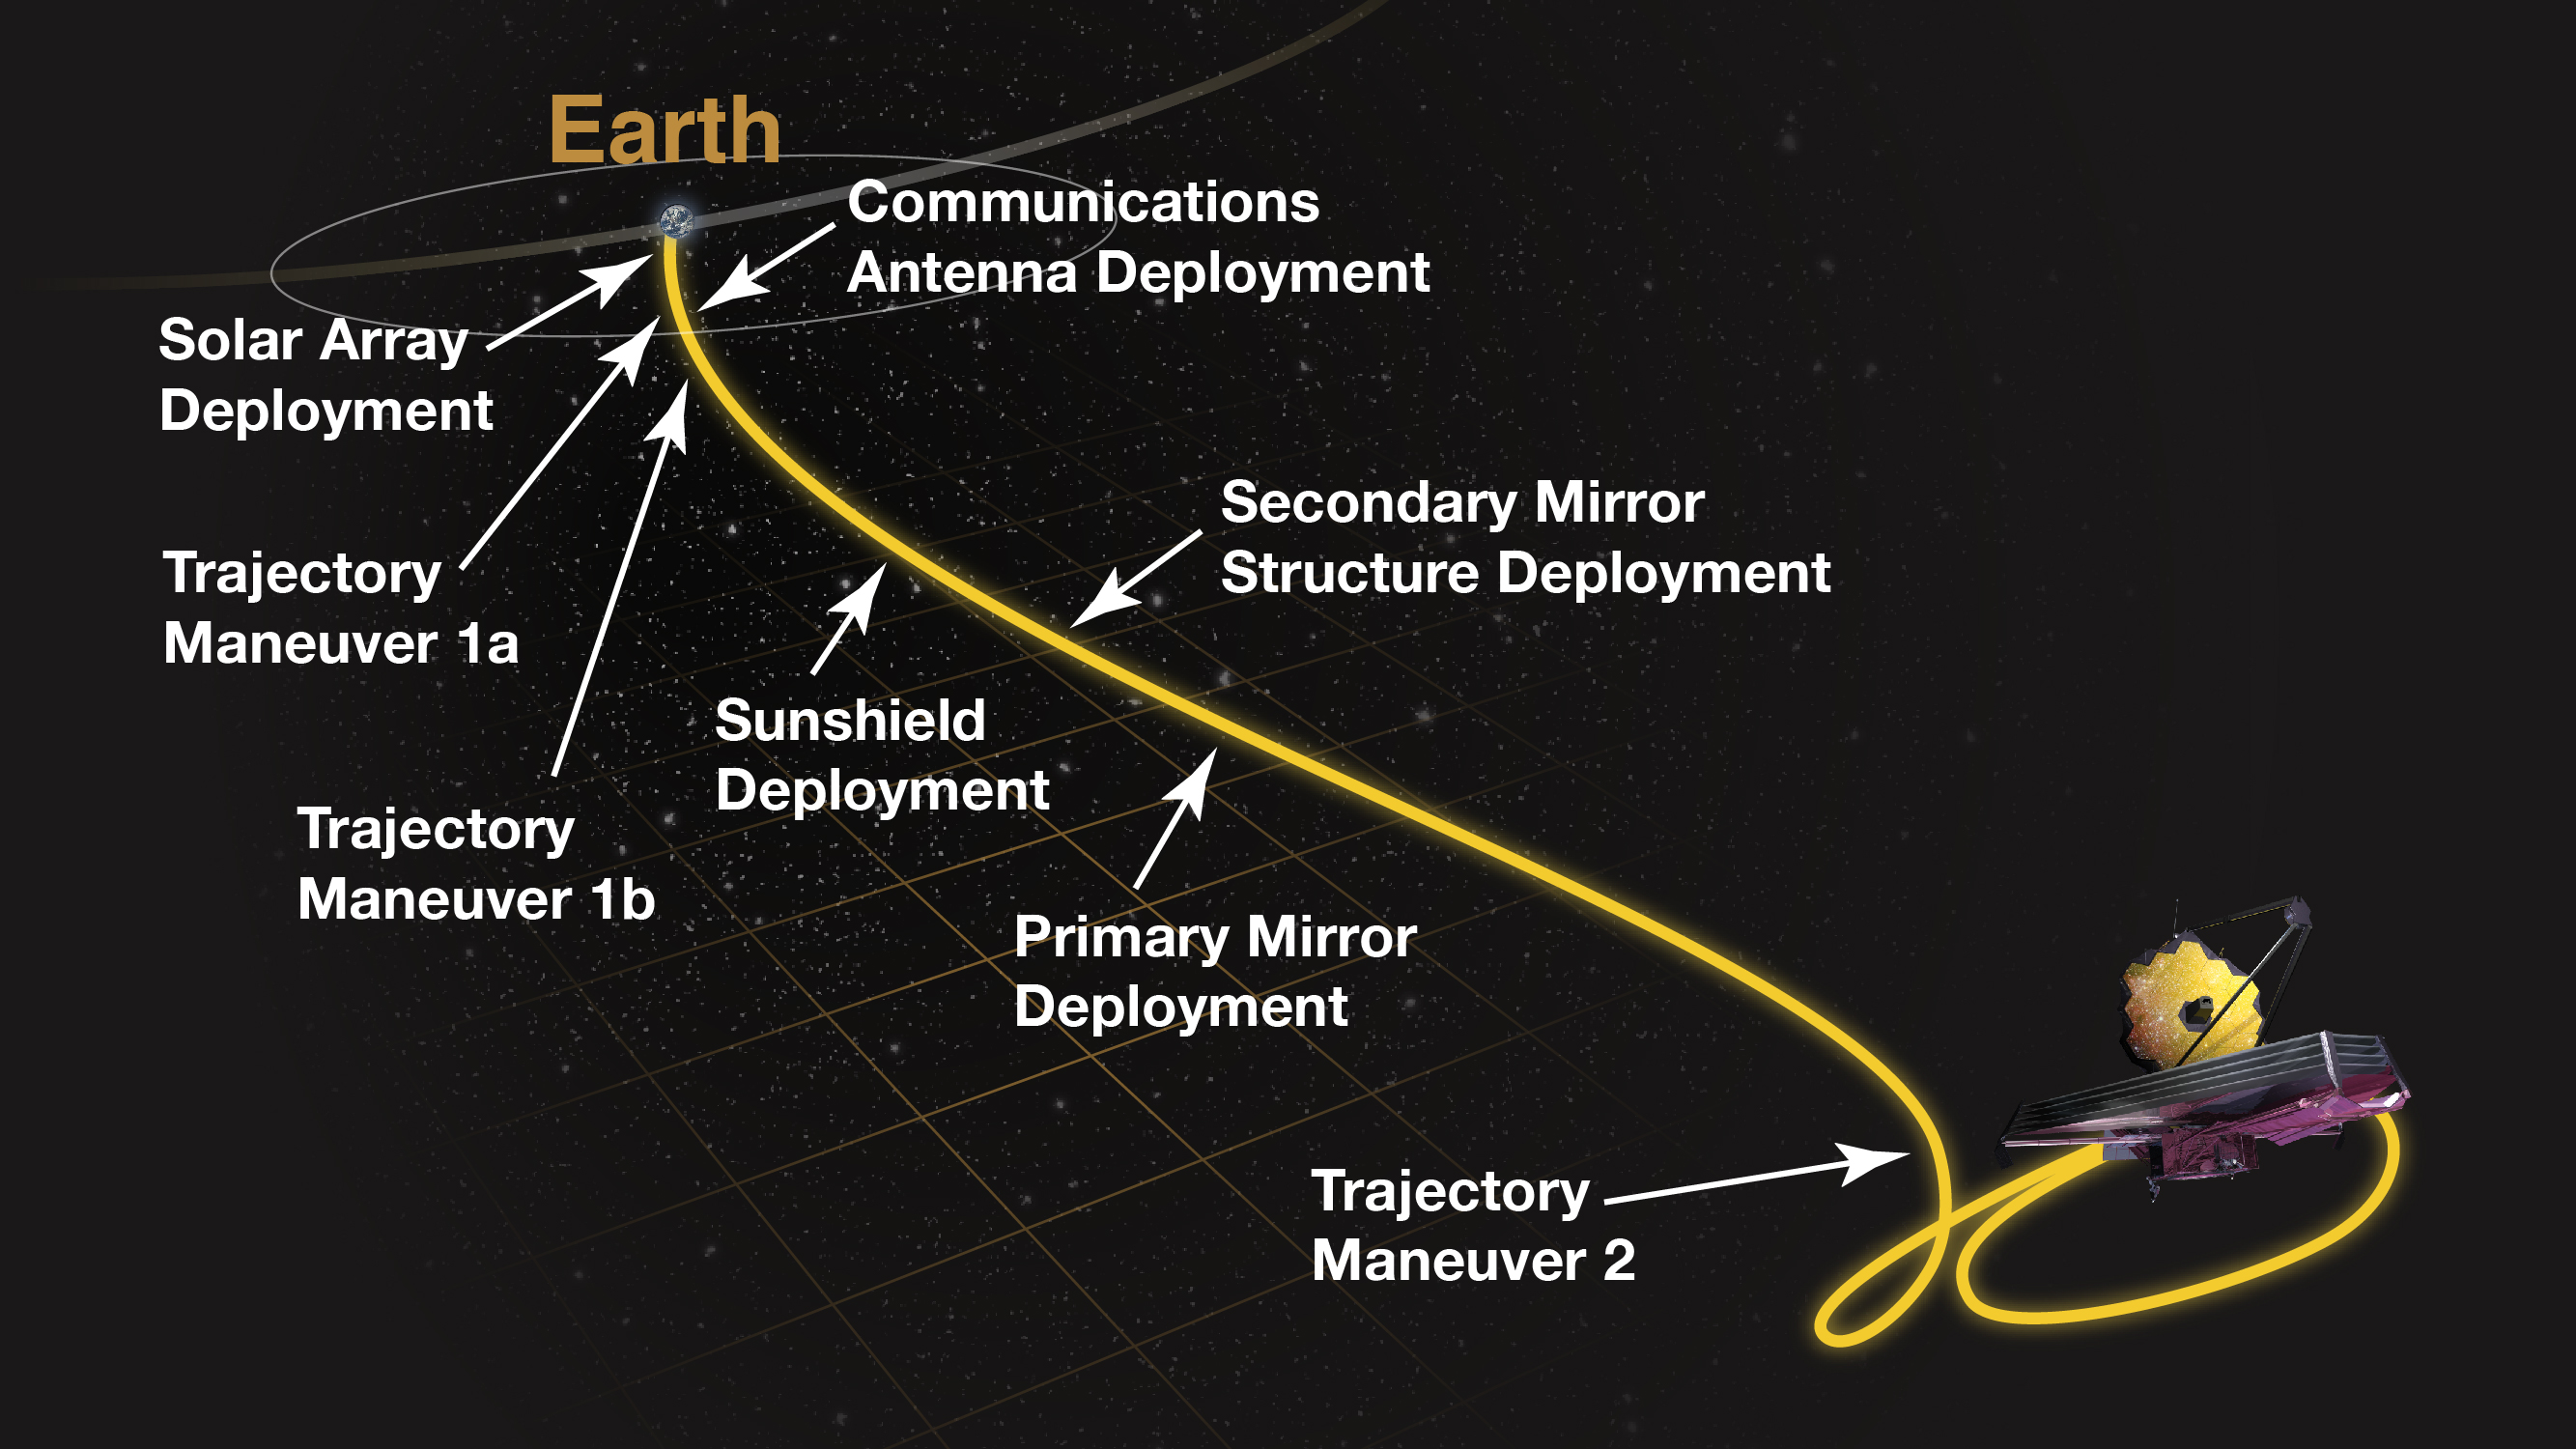

James Webb Space Telescope Post-Launch Deployment Timeline

1st Hour: Starting at liftoff, the Ariane rocket will provide thrust for a little over 8 minutes. Webb will separate from the Ariane V launch vehicle a half hour after launch and we will deploy the solar array immediately afterward. We will also release several systems that were locked for launch.

1st Day: Two hours after launch we will deploy the high gain antenna. Twelve hours after launch there will be the first trajectory correction maneuver by small rocket engines aboard Webb itself.

1st Week: The second trajectory correction maneuver will take place at 2.5 days after launch, shortly after crossing the Moon's trajectory. We will start the sequence of major deployment just after that. The first deployments are the fore and aft sunshield pallets, followed by the release of remaining sub-system launch locks. The next deployment is the telescope in which the telescope and the spacecraft bus move apart from each other by about 2 meters (6½ feet) when the deployable tower assembly extends. The full sunshield deployment with unfolding and tensioning of the membranes can then be initiated. At 6 days we deploy the secondary mirror, followed by the side wings of the primary mirror.

1st Month: As the telescope cools down in the shade of the deployed sunshield, we will turn on the warm electronics and initialize the flight software. At the end of the first month, we will do the mid-course correction that ensures that Webb will achieve its final orbit around L2. Although the telescope cools to near its operating temperature, the Integrated Science Instrument Module (ISIM) is warmed with electric heaters to prevent condensation on the instruments as residual water trapped in the materials making up the observatory escapes to the vacuum of space.

2nd Month: At 33 days after launch we will turn on and operate the Fine Guidance Sensor, then NIRCam and NIRSpec. The first NIRCam image will be of a crowded star field to make sure that light gets through the telescope into the instruments. Since the primary mirror segments will not yet be aligned, the picture will still be out of focus. At 44 days after launch we will begin the process of adjusting the primary mirror segments, first identifying each mirror segment with its image of a star in the camera. We will also focus the secondary mirror.

3rd Month: From 60 to 90 days after launch we will align the primary mirror segments so that they can work together as a single optical surface. We will also turn on and operate the MIRI. By the end of the third month we will be able to take the first science-quality images. Also by this time, Webb will complete its initial orbit around L2.

4th – 6th Months: At about 85 days after launch we will have completed the optimization of the telescope image in the NIRCam. Over the next month and a half we will optimize the image for the other instruments. We will test and calibrate all of the instrument capabilities by observing representative science targets.

After 6 Months: Webb will begin its science mission and start to conduct routine science operations.

Credit: Image: NASA, M Clampin (NASA-GSFC)